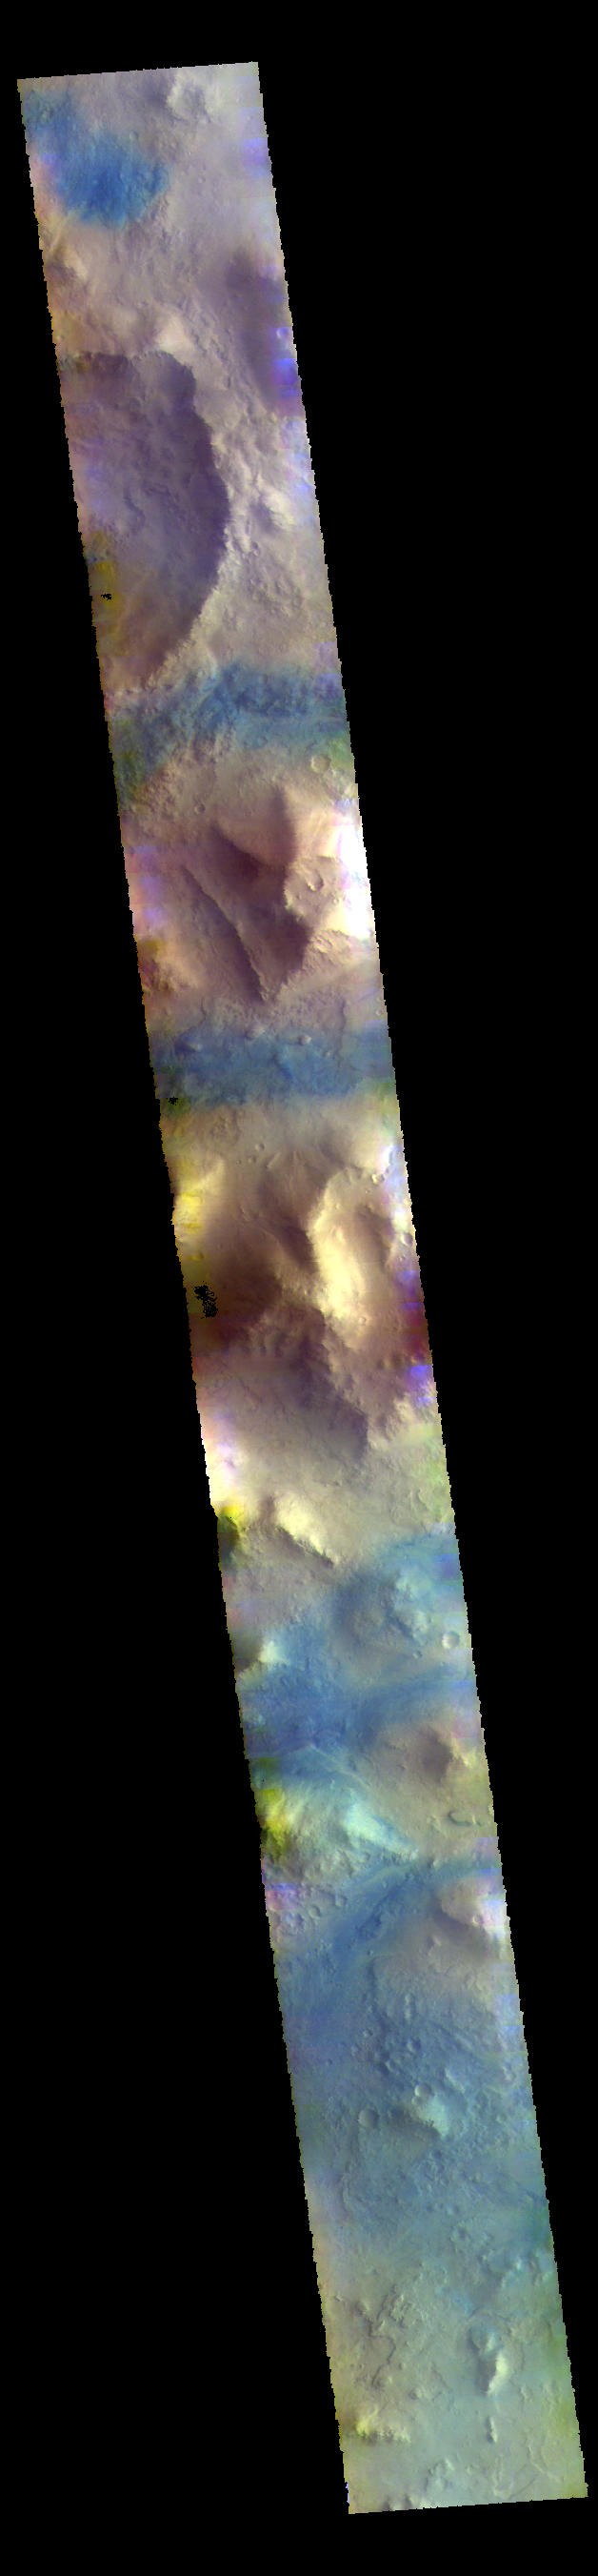

Terra Sabaea – False Color

This VIS image shows part of Terra Sabaea, including plains, craters, and mesas. The dark blue tones often indicate locations of basaltic sands.

The THEMIS VIS camera contains 5 filters. The data from different filters can be combined in multiple ways to create a false color image. These false color images may reveal subtle variations of the surface not easily identified in a single band image.

Credit: NASA/JPL-Caltech/ASU